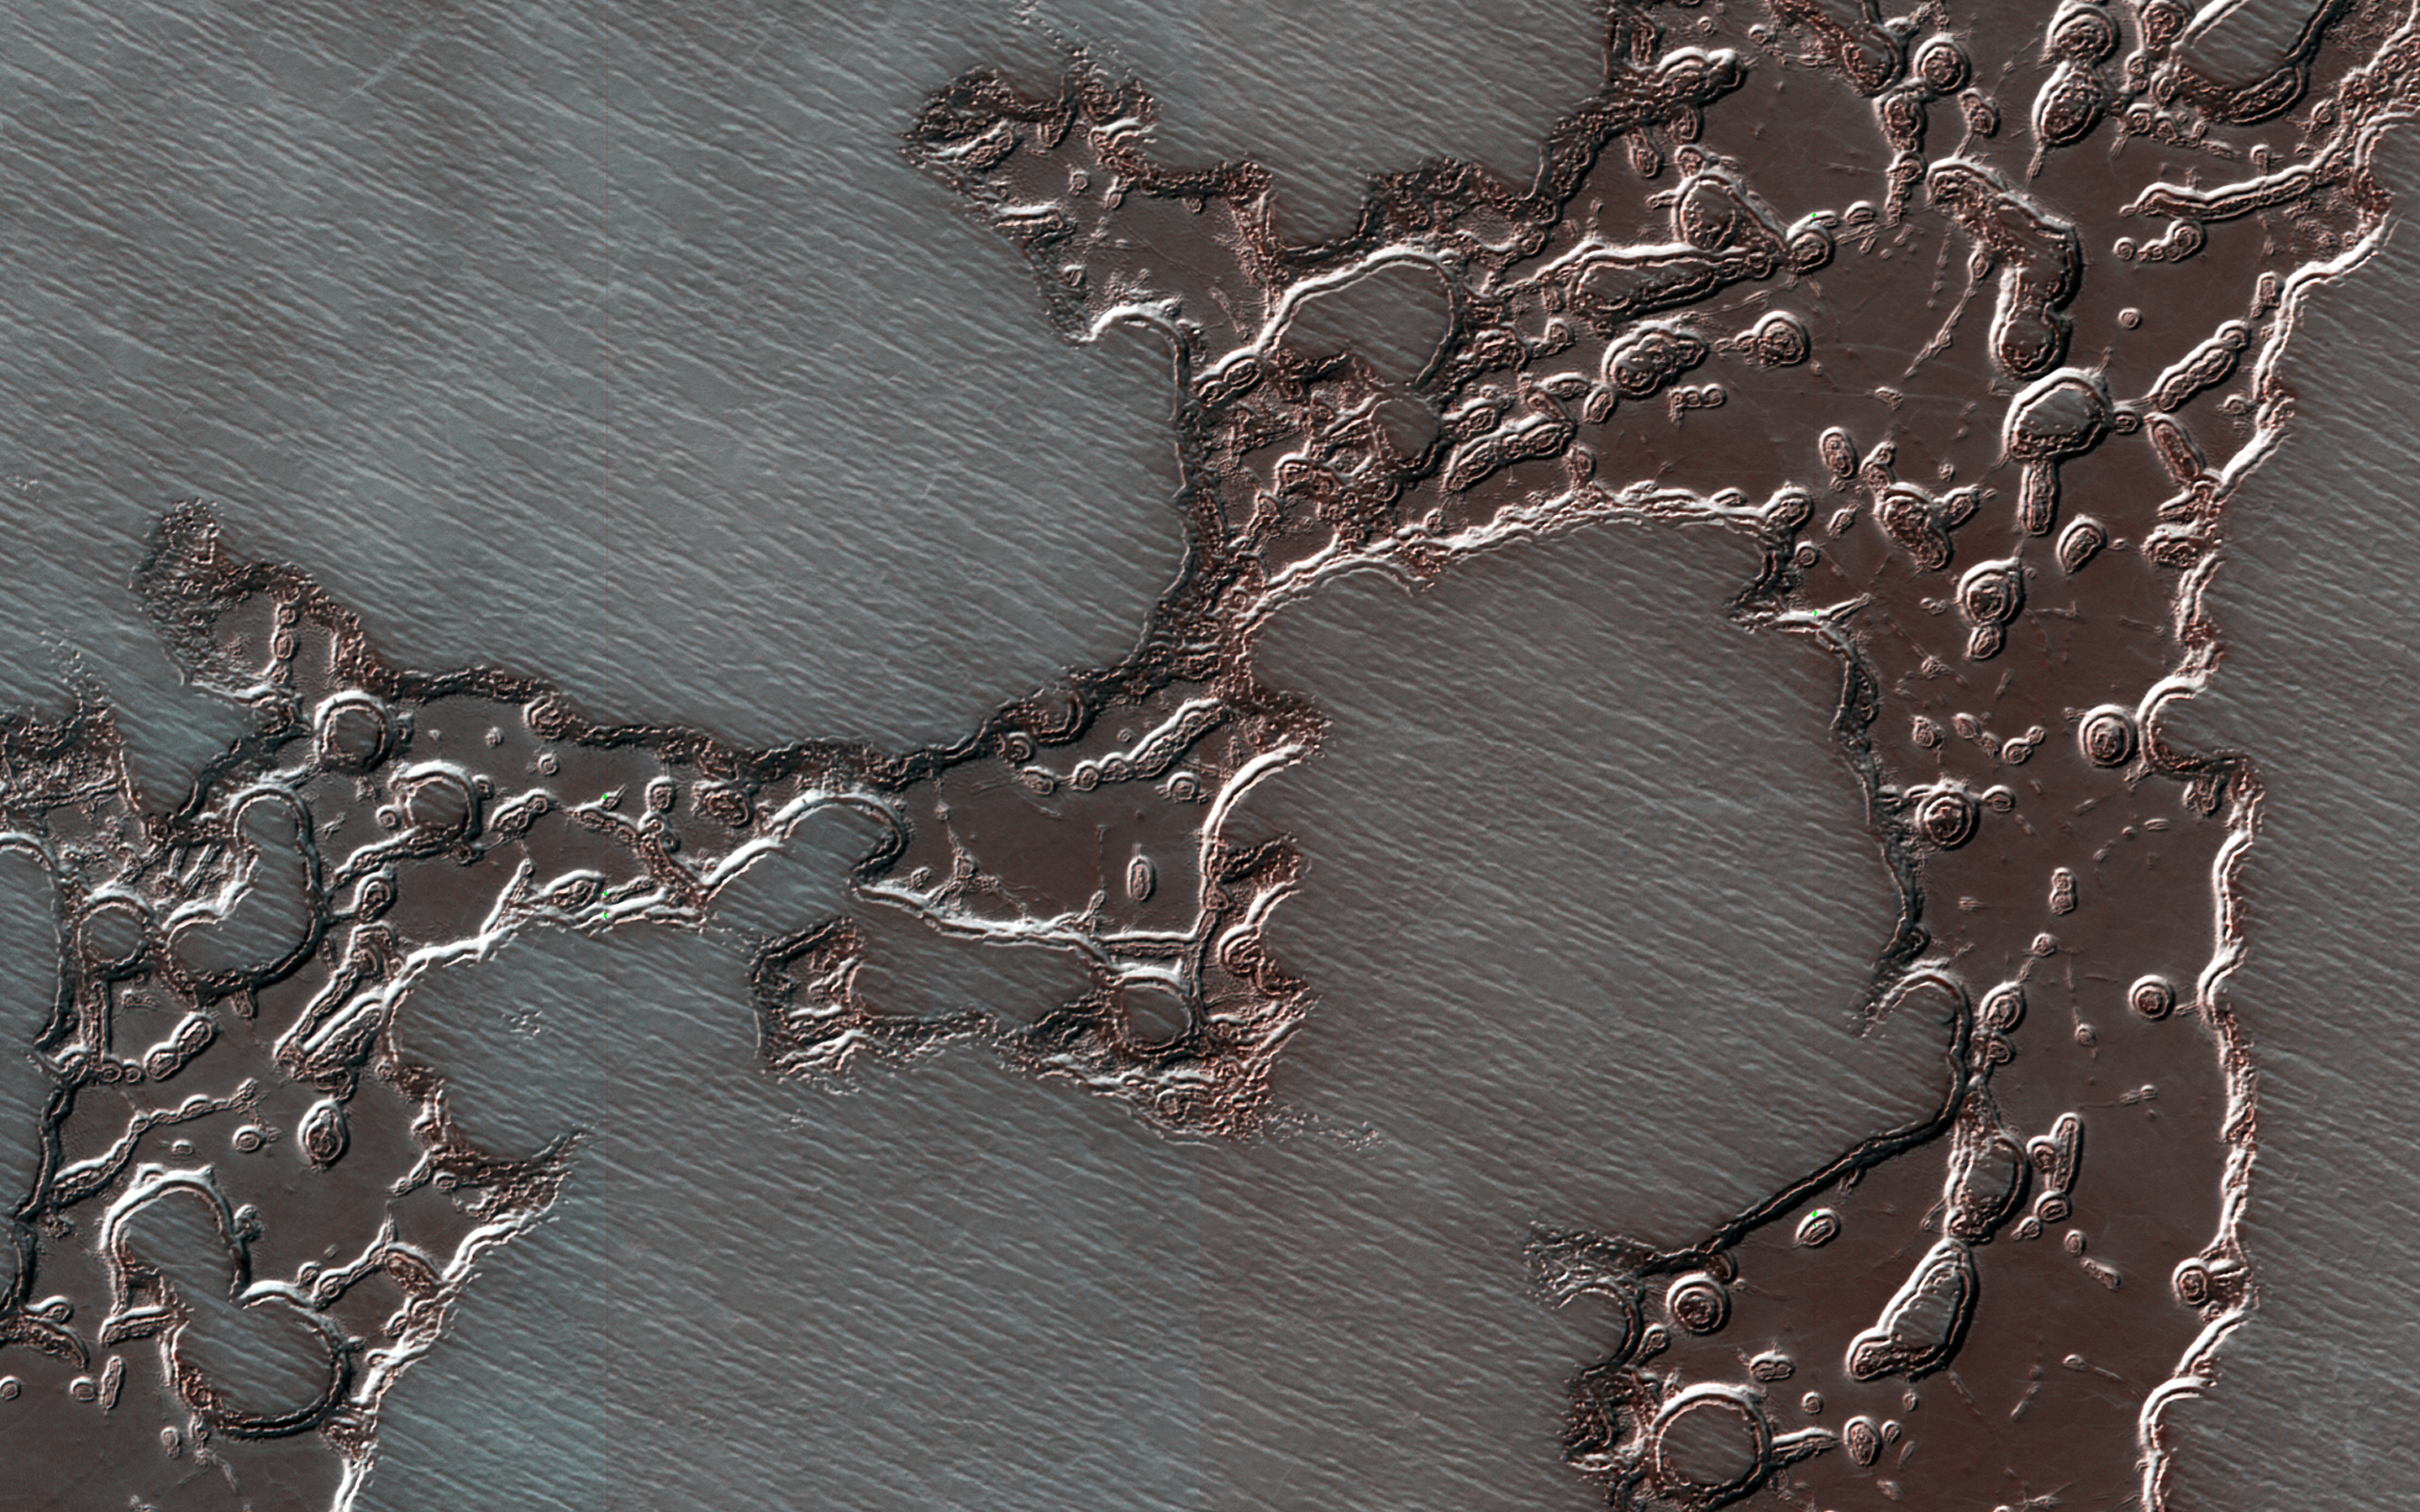

The Changing Ice Cap of Mars

Photojournal Note: This caption was corrected by the HiRISE science team on Nov. 30, 2018.

A story of changes at the South Pole of Mars is told by its icy deposits. Remnants of a formerly more extensive deposit composed of dry ice form what is known as the south polar residual cap. Scientists call it “residual” because it remains after the much larger seasonal cap disappears each summer.

This mesa in this cutout is shrinking over time as the frozen carbon dioxide turns to vapor. Pits in this sheet of dry ice (that give the deposit an appearance resembling Swiss cheese) are enlarging over time, exposing an older surface below that is likely made up of water ice.

In contrast to shrinking ice caps on Earth, climate change is not to blame on Mars. Even as the walls of these pits ablate away the intervening flat surfaces are accumulating new dry ice. The total amount of frozen carbon dioxide at the South Pole may even be increasing.

The map is projected here at a scale of 50 centimeters (19.7 inches) per pixel. [The original image scale is 49.0 centimeters (19.3 inches) per pixel (with 2 x 2 binning); objects on the order of 147 centimeters (57.9 inches) across are resolved.] North is up.

The University of Arizona, Tucson, operates HiRISE, which was built by Ball Aerospace & Technologies Corp., Boulder, Colorado. NASA’s Jet Propulsion Laboratory, a division of Caltech in Pasadena, California, manages the Mars Reconnaissance Orbiter Project for NASA’s Science Mission Directorate, Washington.

Credit: NASA/JPL-Caltech/University of Arizona